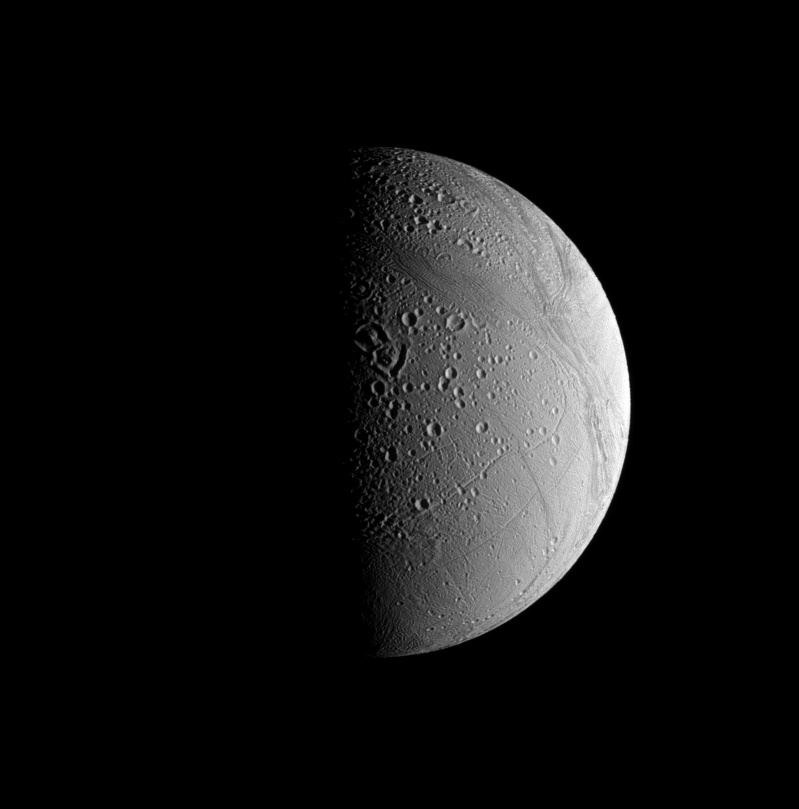

Reshaping the Craters

Craters on Enceladus tend to be modified by a couple of different processes that are visible in this view.

Most crater rims on this icy surface appear to have softened, or “relaxed,” shapes compared to the initial, sharp edges they likely possessed when first formed by impacts. Additionally, systems of tectonic folds and fractures cut through craters, like those at top center, repaving the more ancient, cratered surface.

One of the largest of these systems is Samarkand Sulci, which stretches from lower right toward upper left in this view.

The view looks toward terrain near the north pole of Enceladus (504 kilometers, or 313 miles across) from 48 degrees above the moon’s equator. Lit terrain seen here is on the moon’s Saturn-facing side. North is up and rotated 16 degrees to the left.

The image was taken with the Cassini spacecraft narrow-angle camera on June 30, 2008 using a combination of spectral filters sensitive to wavelengths of polarized green light centered at 617 and 568 nanometers. The view was acquired at a distance of approximately 161,000 kilometers (100,000 miles) from Enceladus and at a Sun-Enceladus-spacecraft, or phase, angle of 85 degrees. Image scale is 962 meters (0.6 mile) per pixel.

The Cassini-Huygens mission is a cooperative project of NASA, the European Space Agency and the Italian Space Agency. The Jet Propulsion Laboratory, a division of the California Institute of Technology in Pasadena, manages the mission for NASA’s Science Mission Directorate, Washington, D.C. The Cassini orbiter and its two onboard cameras were designed, developed and assembled at JPL. The imaging operations center is based at the Space Science Institute in Boulder, Colo.

Credit: NASA/JPL/Space Science Institute